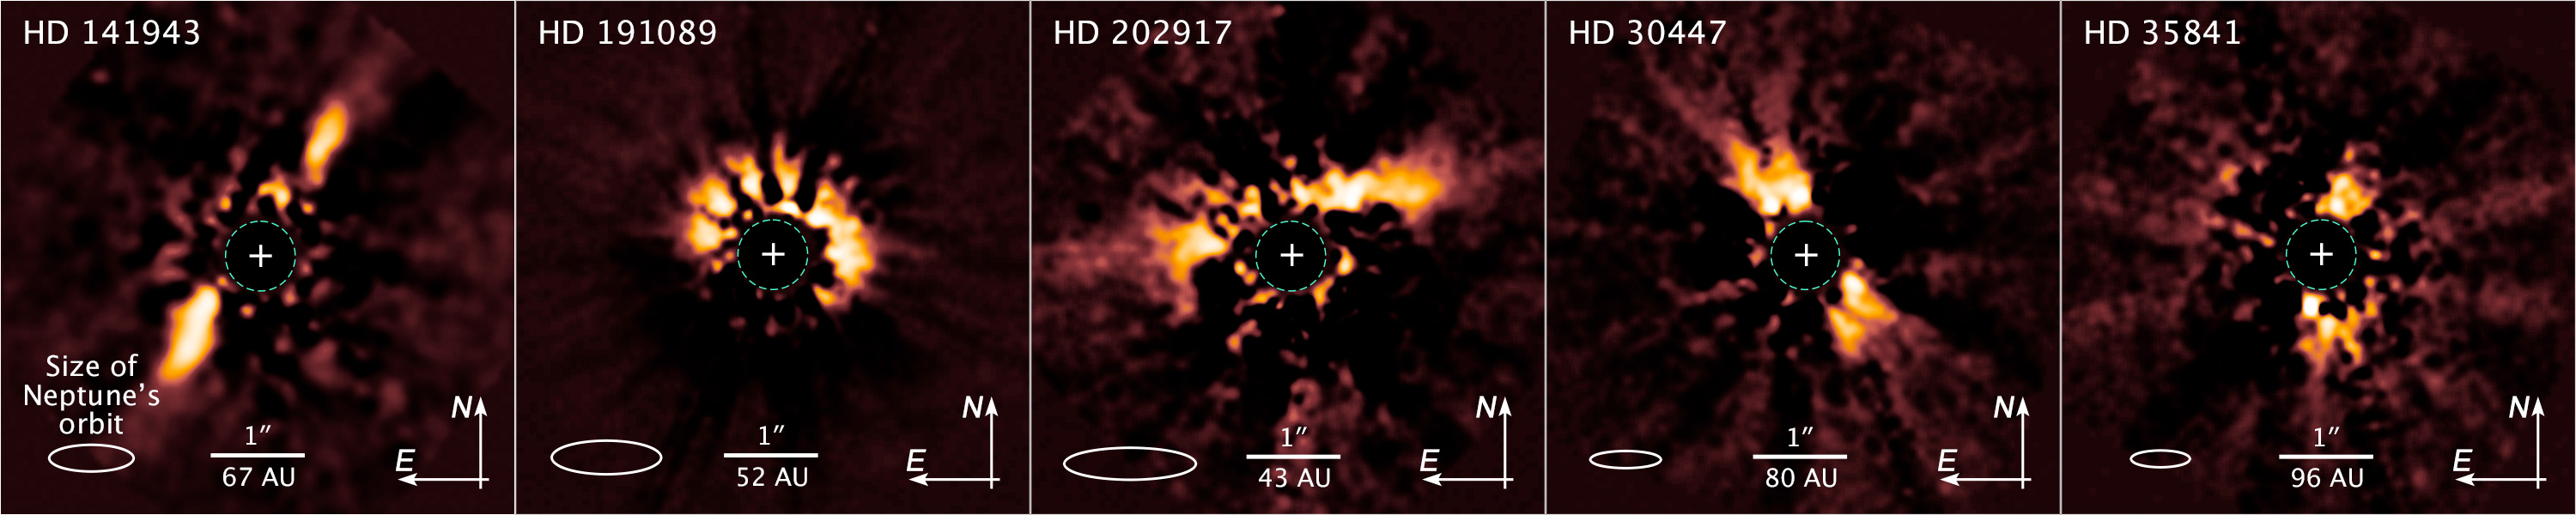

NICMOS Archival Images of Five Debris Disks

These images reveal five planetary debris disks uncovered in images around young stars that astronomers retrieved from the Barbara A. Mikulski Archive for Space Telescopes (MAST). Hubble's Near Infrared Camera and Multi-Object Spectrometer observed the disks in near-infrared light between 1999 and 2007. Astronomers used a coronagraph to block out the bright light from each star so they could analyze the faint, reflected light off dust particles in the disks. Recently applied new image processing techniques allowed astronomers to subtract excess starlight that escaped beyond the coronagraph to clearly reveal the debris disks. The disks around HD 30447, HD 35841, and HD 141943 appear edge-on; the other two appear inclined. The Sun-like star HD 141943 is about the same age as our Sun when terrestrial planets like Earth were forming from material in its debris disk.

Credit: NASA, ESA, and Z. Levay (STScI)